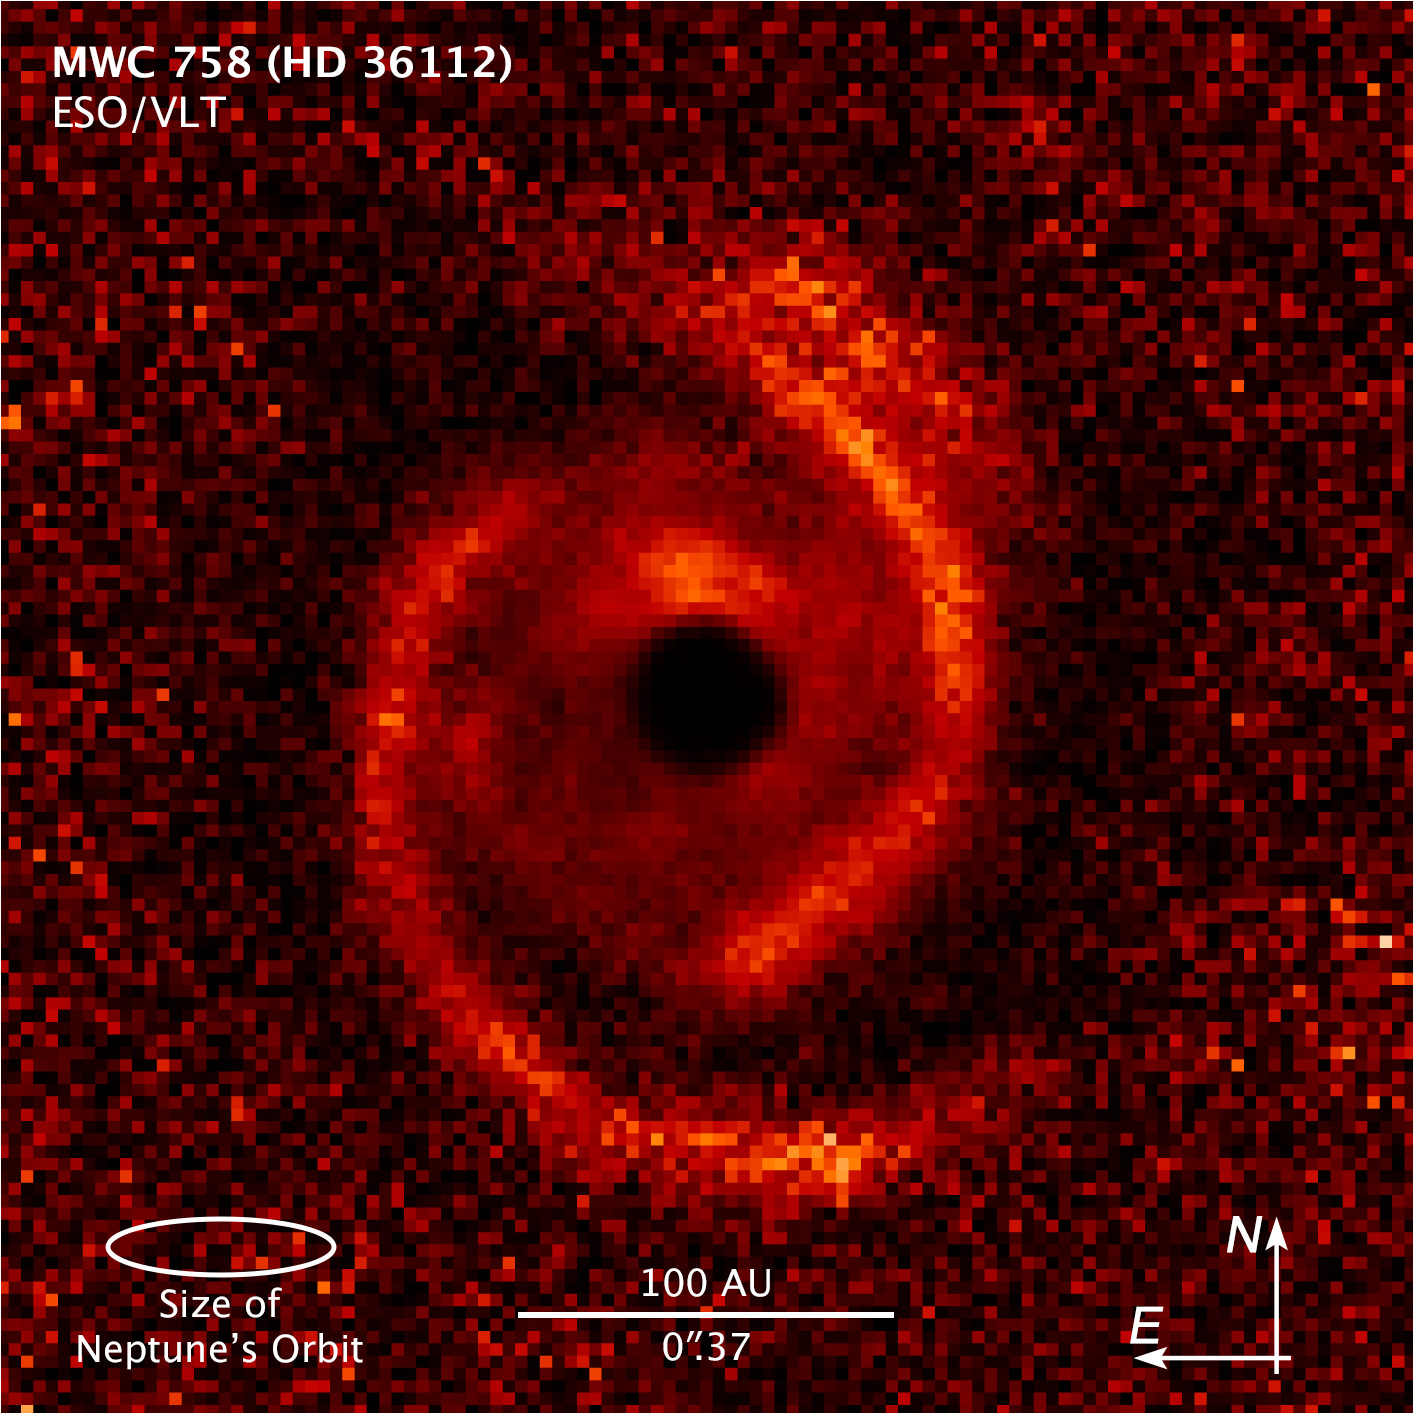

Protoplanetary Disk MWC 758 Scale and Compass

Object Name: MWC 758
Object Description: Young star with protoplanetary disk
Instrument: ESO/VLT/SPHERE

Compass and Scale Compass and Scale An astronomical image with a scale that shows how large an object is on the sky, a compass that shows how the object is oriented on the sky, and the filters with which the image was made.

Credit: NASA, ESA, and Z. Levay (STScI); Acknowlegment: NASA, ESA, ESO, M. Benisty et al. (University of Grenoble), R. Dong (Lawrence Berkeley National Laboratory), and Z. Zhu (Princeton University)